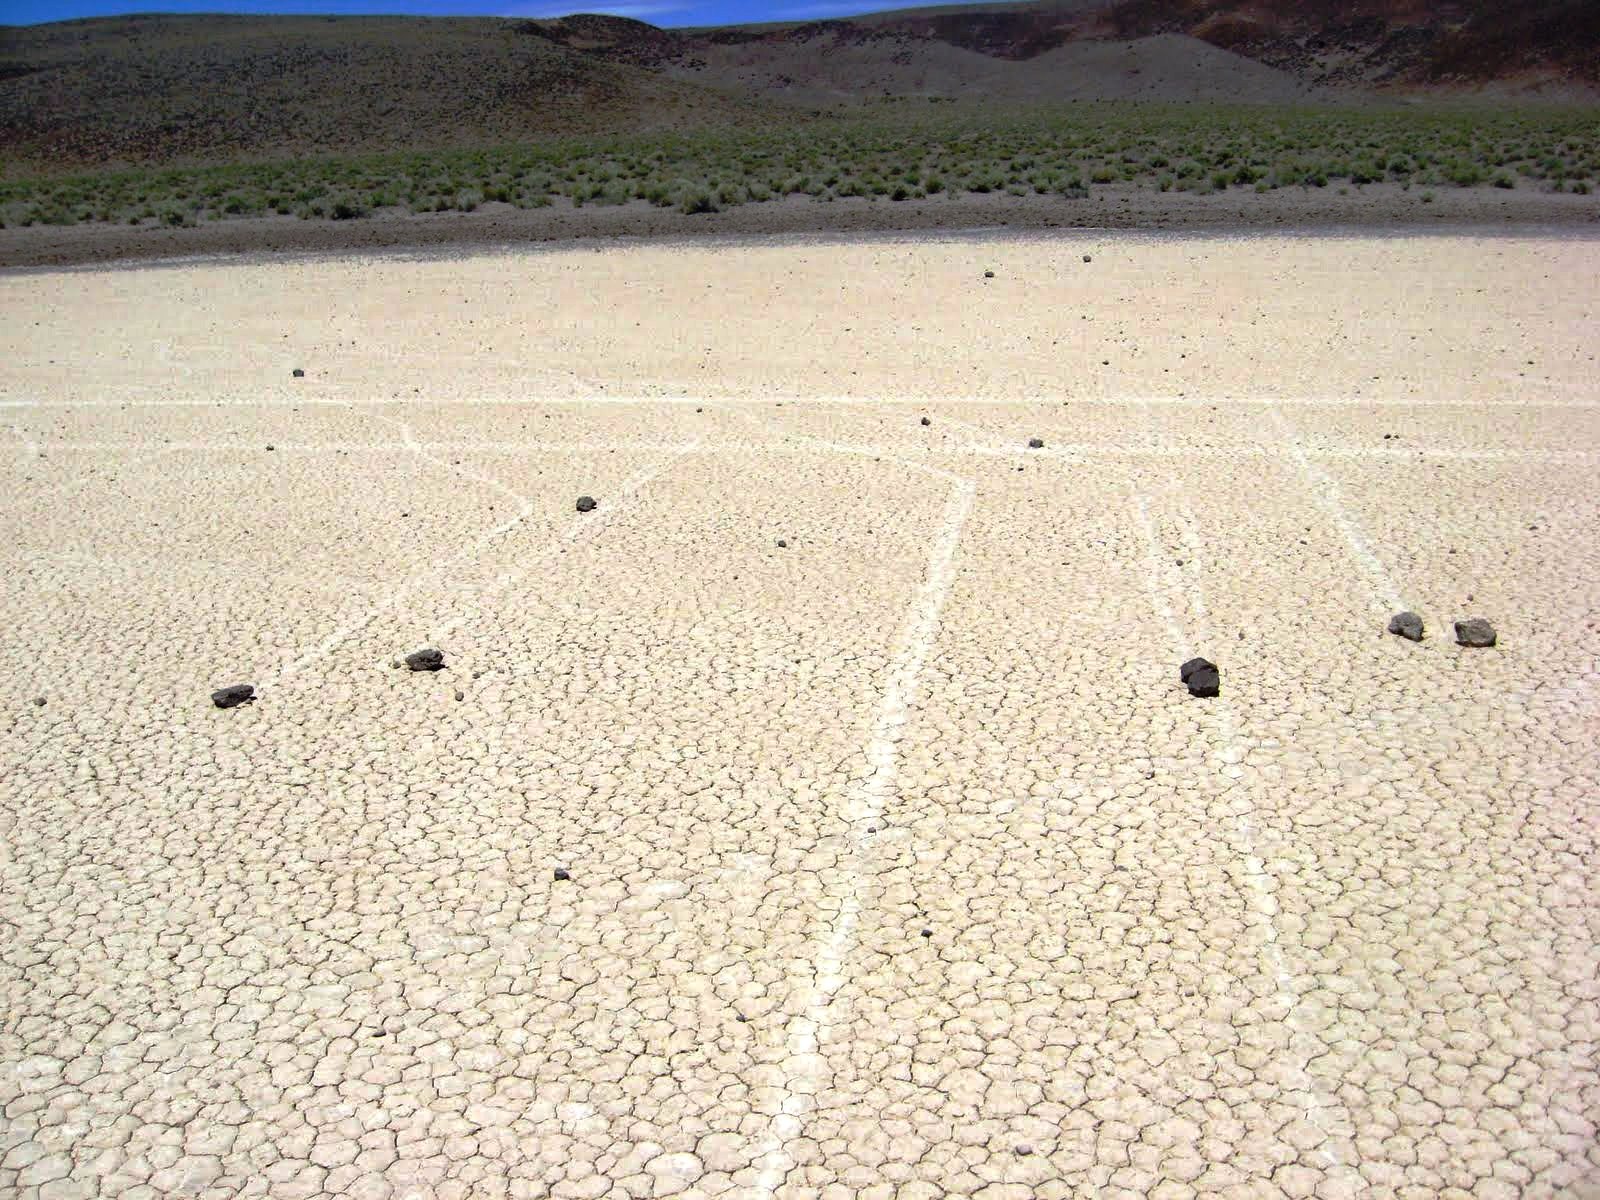

Mysterious Roving Rocks of Racetrack Playa

The trails can be straight, or they can curve. Sometimes, two trails run alongside each other. Those two lines running from left to right in the back look like they were made by a car; but they were made by rocks.

Credit: NASA/GSFC/Maggie McAdam